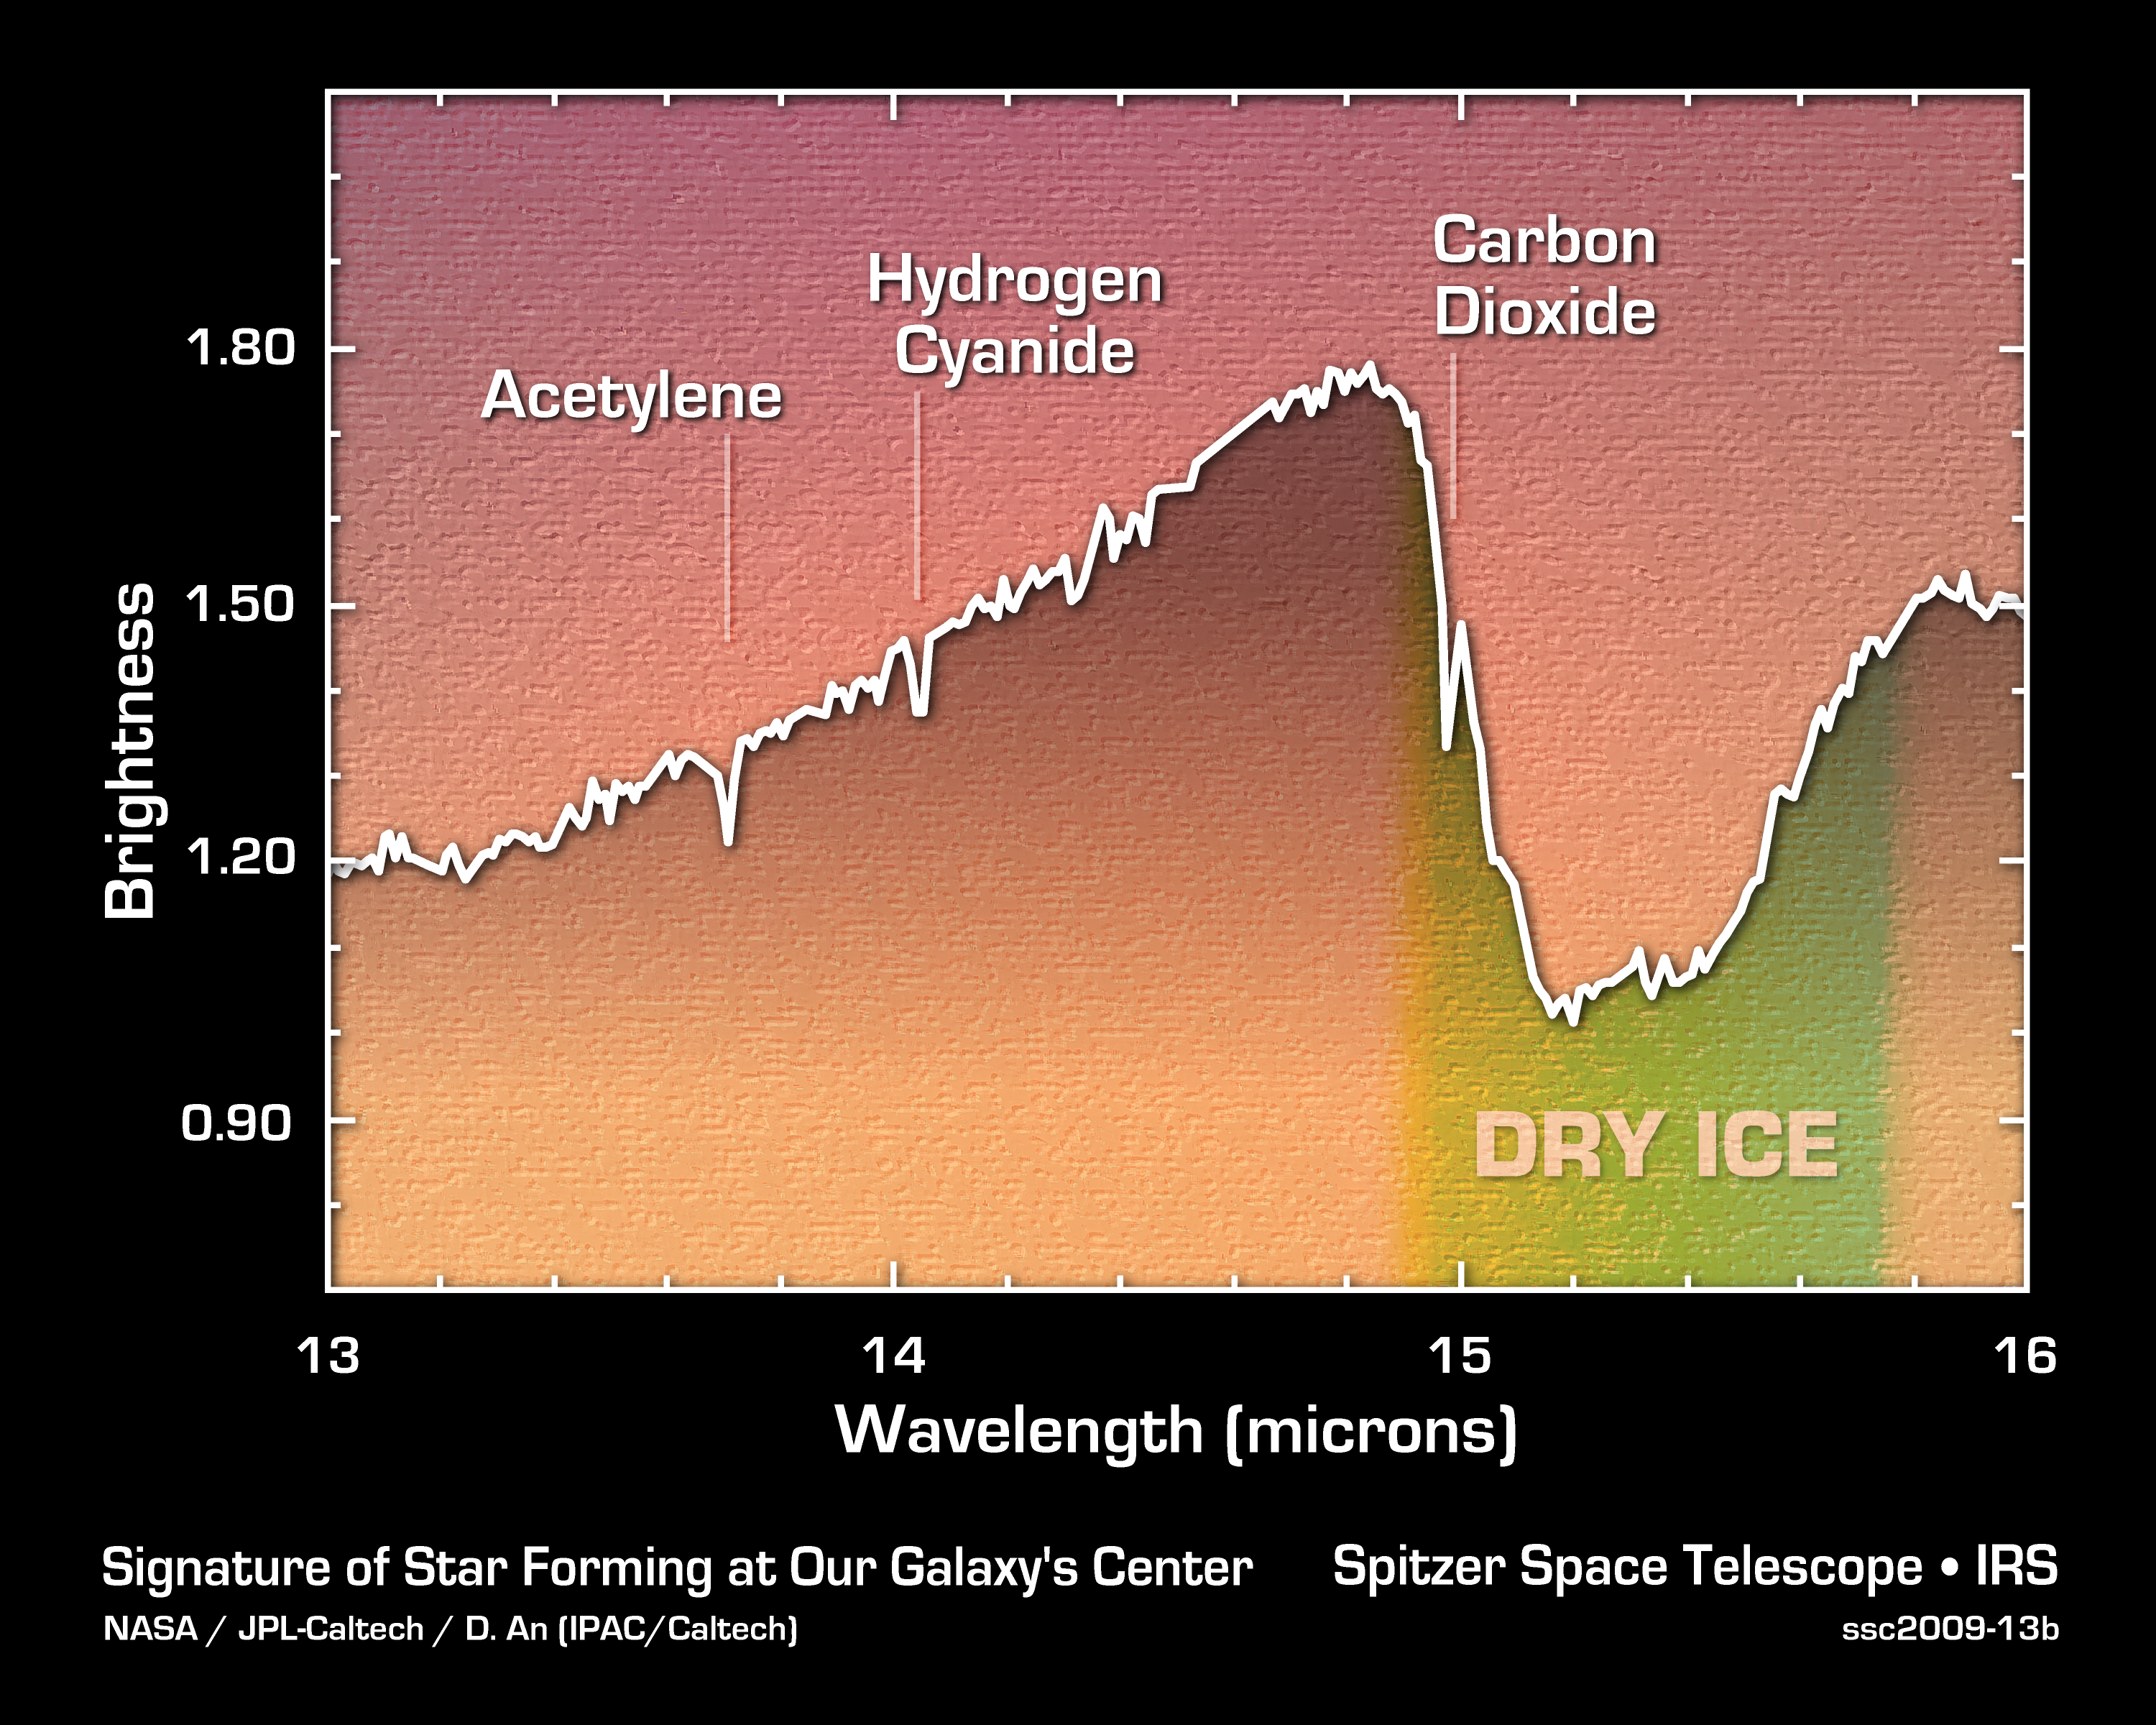

Telltale Signs of Stellar Youth

These data from NASA's Spitzer Space Telescope reveal a newborn star at the center of our Milky Way. Our galaxy's core is a frenzied place, and identifying baby stars there has been difficult. Dust standing between us and the core blocks visible light, but infrared light, as detected by Spitzer, can get through.

To definitively identify newborn stars, astronomers used Spitzer's spectrograph to break starlight up into its basic infrared components. The resulting data, called as spectrum, are shown here for a single star, with signatures of key molecules labeled. Acetylene, hydrogen cyanide and carbon dioxide are all gases known to be associated with newborn stars in other parts of our galaxy. They are produced when young stars heat up gas in their outer envelope. The broad dry ice feature is also characteristic of newborn stars. Spitzer found results for two other stars whose data are not shown here.

Credit: NASA/JPL-Caltech/D. An (IPAC/Caltech)